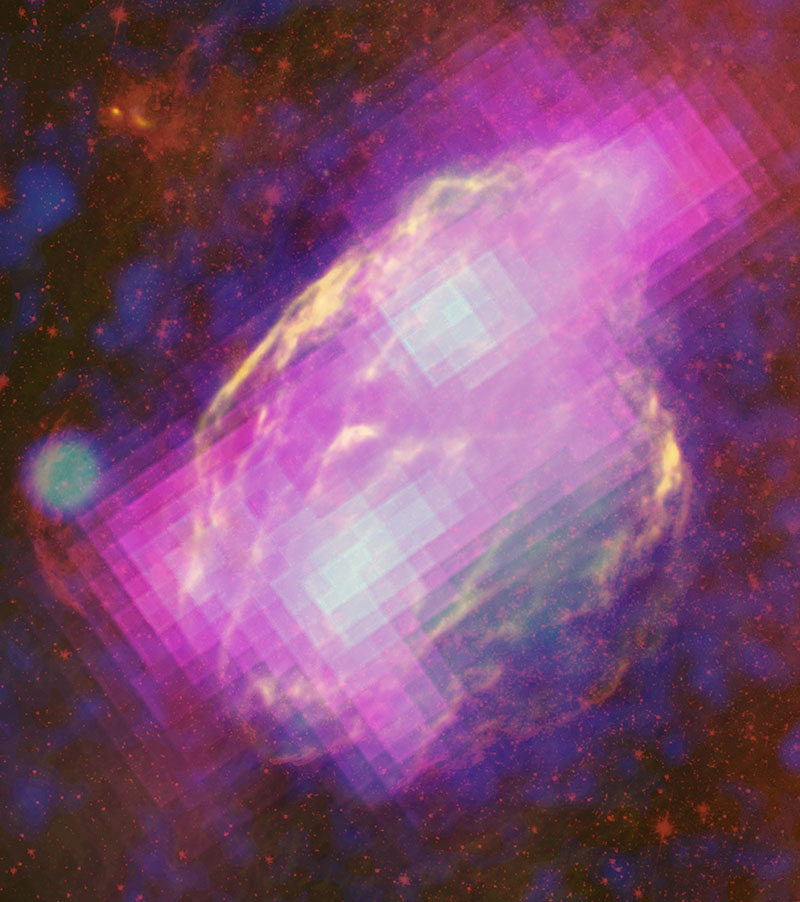

NASA's Fermi Proves Supernova Remnants Produce Cosmic Rays

The W44 supernova remnant is nestled within and interacting with the molecular cloud that formed its parent star. Fermi's LAT detects GeV gamma rays (magenta) produced when the gas is bombarded by cosmic rays, primarily protons. Radio observations (yellow) from the Karl G. Jansky Very Large Array near Socorro, N.M., and infrared (red) data from NASA's Spitzer Space Telescope reveal filamentary structures in the remnant's shell. Blue shows X-ray emission mapped by the Germany-led ROSAT mission.

Credit: NASA/DOE/Fermi LAT Collaboration, NRAO/AUI, JPL-Caltech, ROSAT